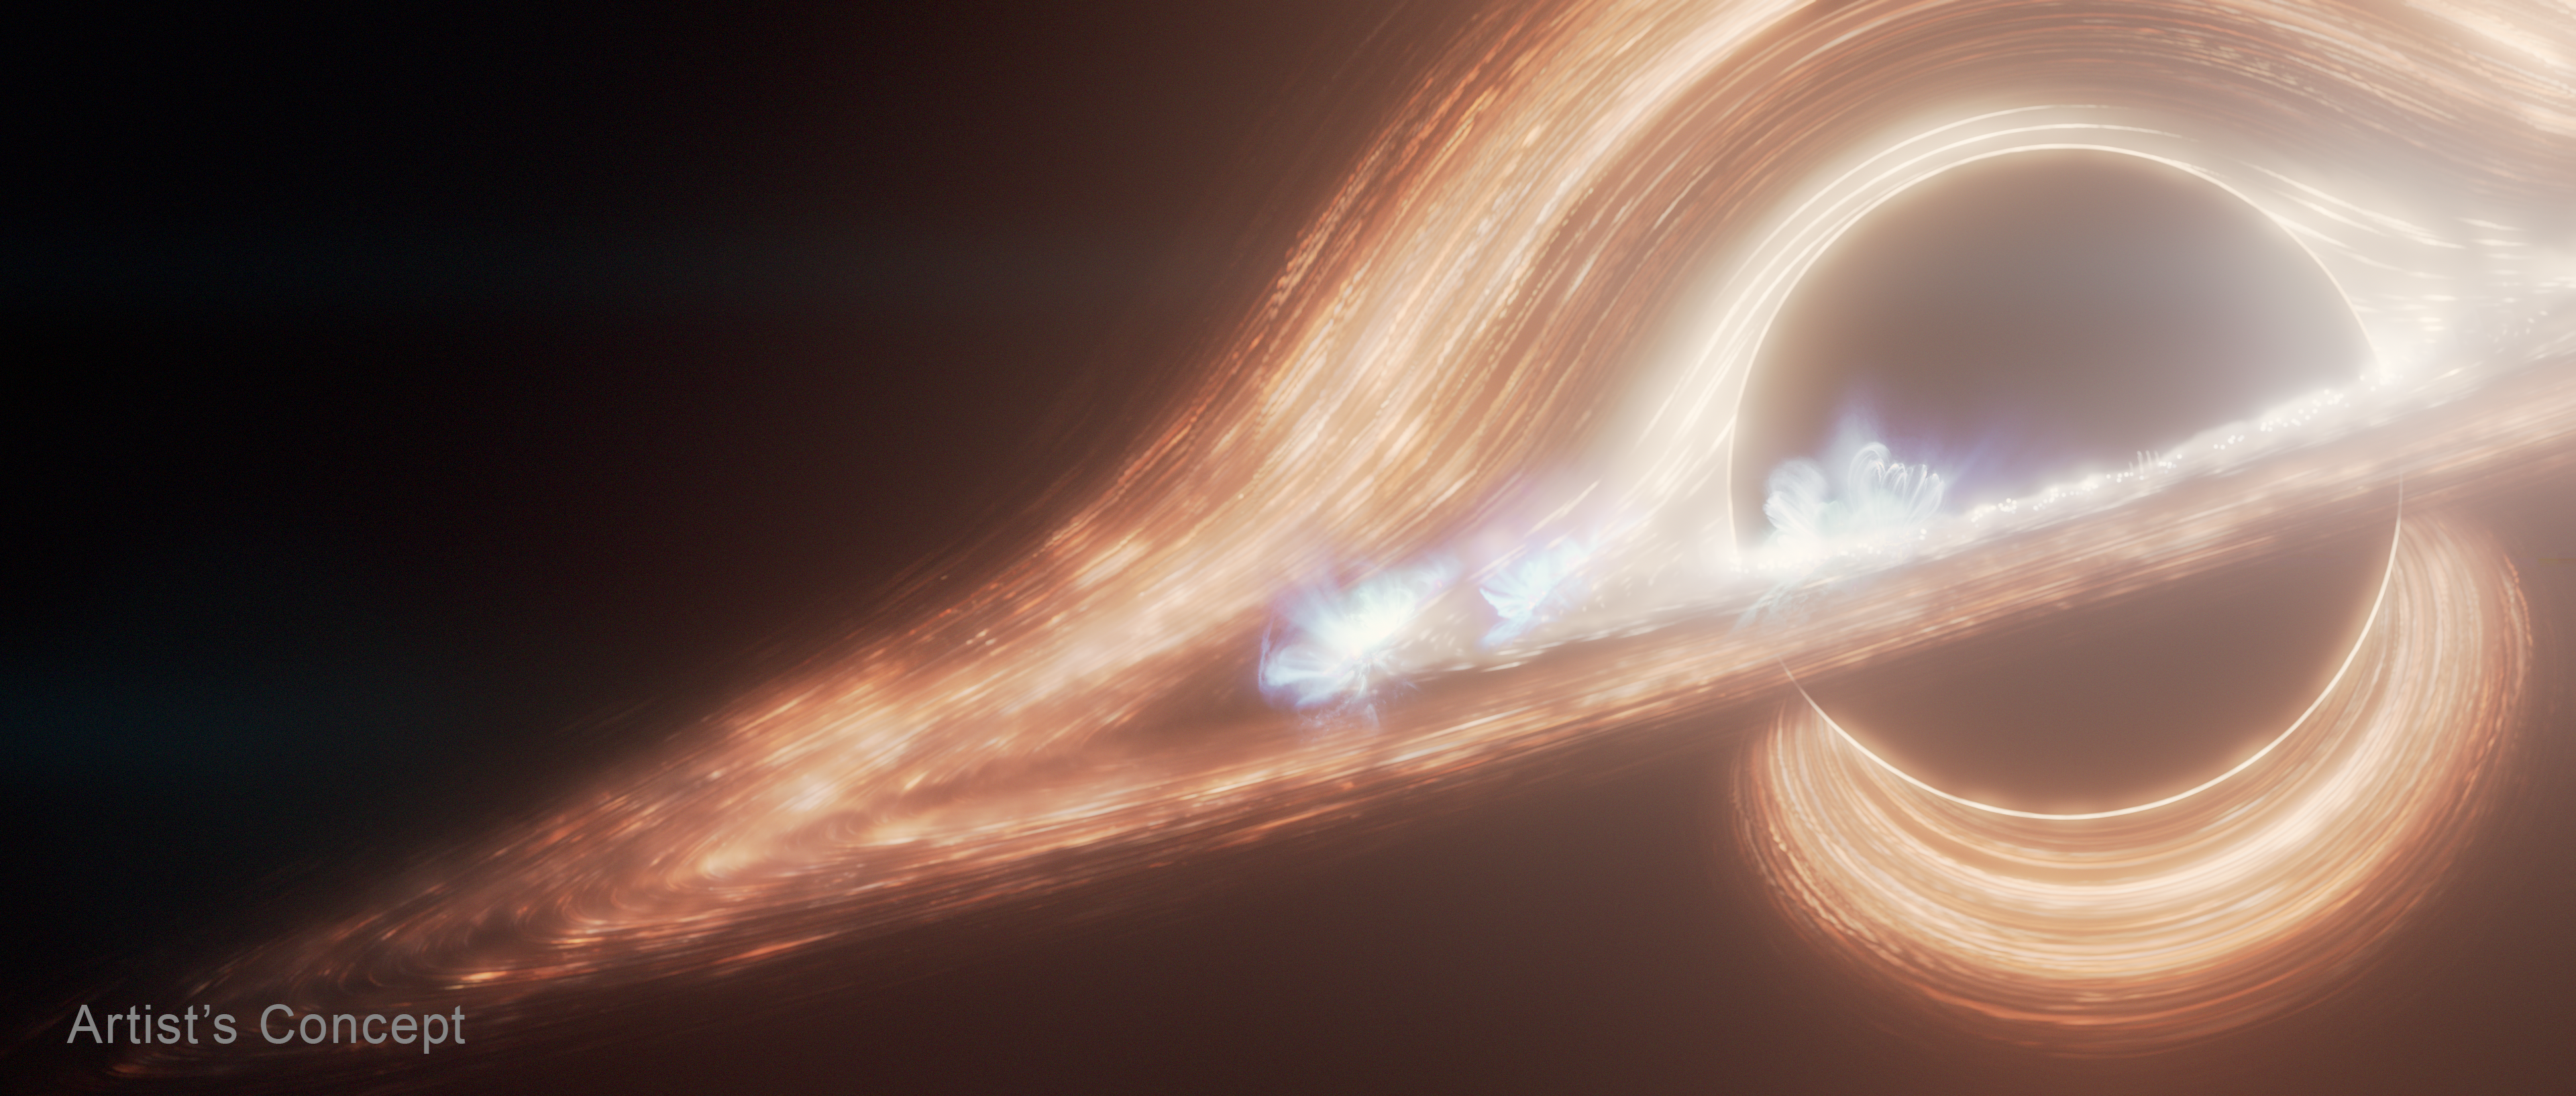

Flaring Disk Around Milky Way’s Black Hole (Artist’s Concept)

This artist’s concept portrays the supermassive black hole at the center of the Milky Way galaxy, known as Sagittarius A* (A-star). It’s surrounded by a swirling accretion disk of hot gas. The black hole’s gravity bends light from the far side of the disk, making it appear to wrap above and below the black hole.

Several flaring hot spots that resemble solar flares, but on a more energetic scale, are seen in the disk. NASA’s James Webb Space Telescope has detected both bright flares and fainter flickers coming from Sagittarius A*. The flickers are so rapid they must originate very close to the black hole.

Credit: Illustration: NASA, ESA, CSA, Ralf Crawford (STScI)